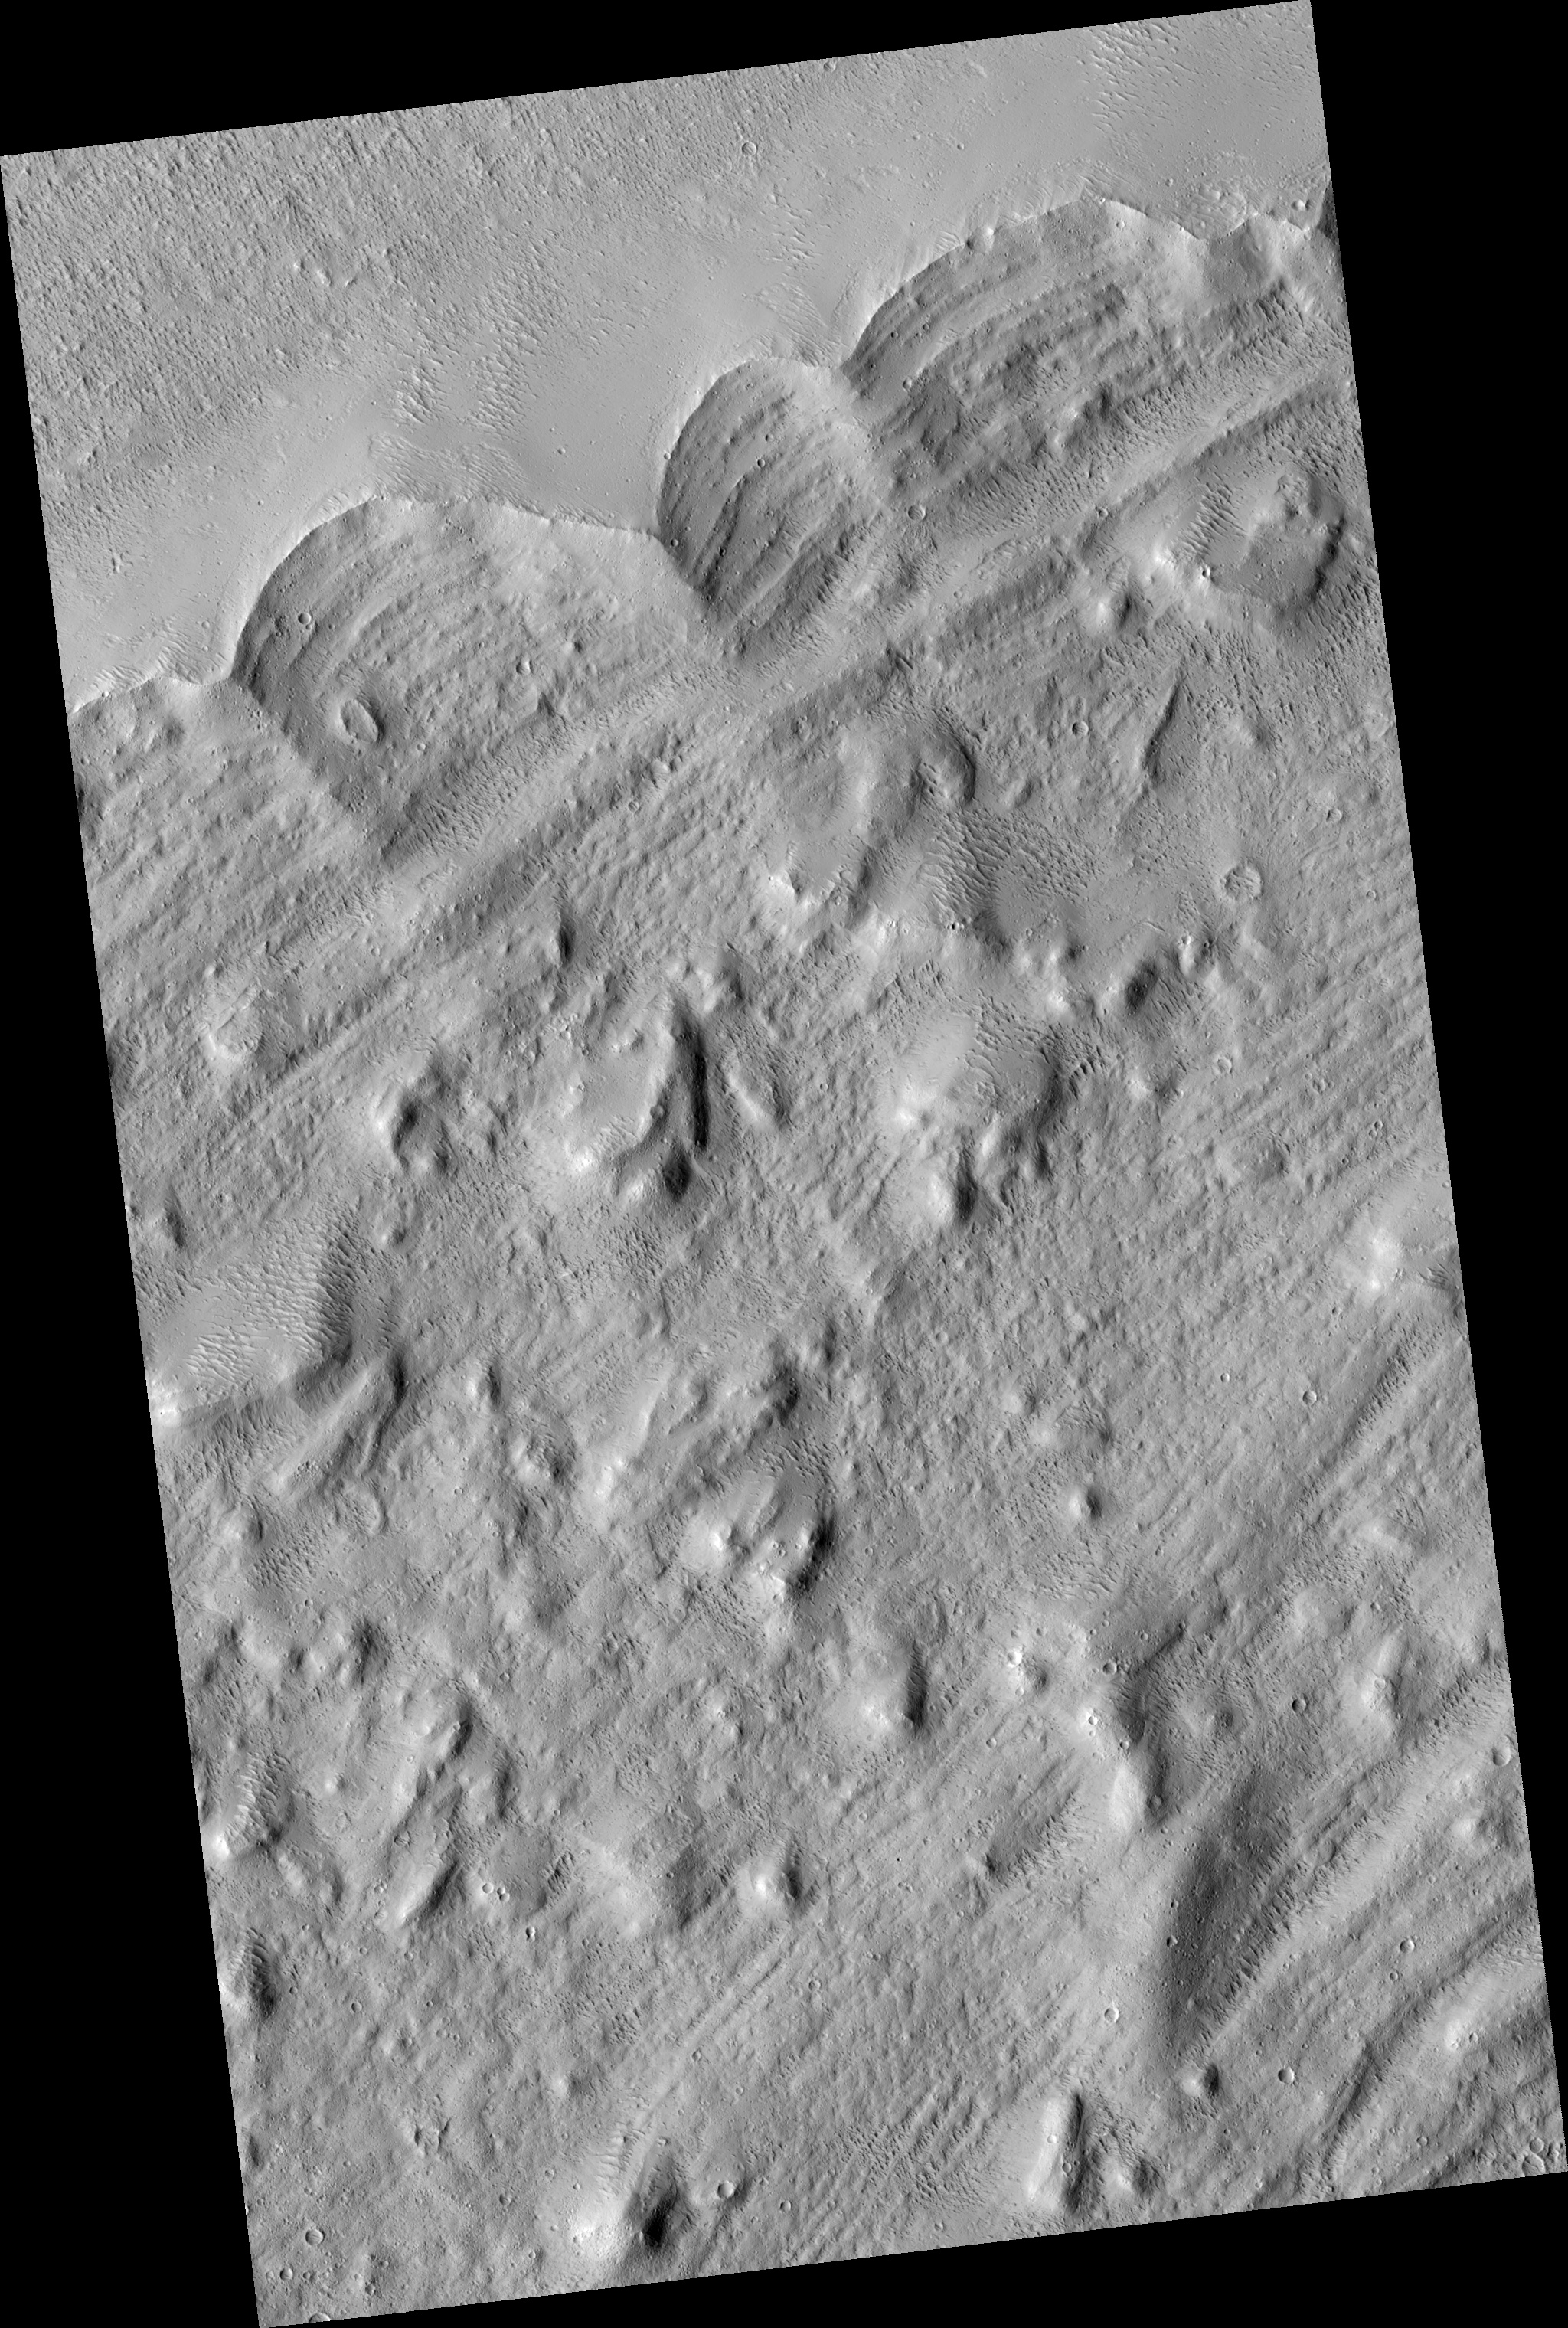

Edge of the Olympus Mons

Olympus Mons, the largest volcano in the Solar System, has a mysterious halo (aureole) of material on its western and northern sides. There have been many ideas about how this feature may have formed over the years, but the hypothesis that this is a giant landslide deposit has gained favor.

Many large volcanoes on the Earth collapse under their own weight, so it seems reasonable that Olympus Mons would do the same. The edge of the aureole is seen at the top (northern) part of the image (PSP_002184_2005).

It is interesting that the main part of the aureole seems sunk down compared to the edge. It is possible that the ridge along the outer margin of the aureole formed as the flow turned around after pushing uphill for a ways. Imagine a giant wave of rock pushing up onto the “beach” and then receding. It might leave a deposit like this.

Alternatively, glaciers push up a ramp of rock at their fronts. After they retreat, the ridge of rock is left at the furthest extent of the glacier. These are called “terminal moraines” by geologists. Many large volcanoes on the Earth collapse under their own weight, so it seems reasonable that Olympus Mons would do the same. The edge of the aureole is seen at the top (northern) part of the image.

Observation Toolbox
Acquisition date: 1 January 2007
Local Mars time: 3:36 PM
Degrees latitude (centered): 20.1°
Degrees longitude (East): 219.7°
Range to target site: 282.2 km (176.4 miles)
Original image scale range: 56.5 cm/pixel (with 2 x 2 binning) so objects ~169 cm across are resolved
Map-projected scale: 50 cm/pixel and north is up
Map-projection: EQUIRECTANGULAR
Emission angle: 2.8°
Phase angle: 51.7°
Solar incidence angle: 54°, with the Sun about 36° above the horizon
Solar longitude: 166.1°, Northern Summer

NASA’s Jet Propulsion Laboratory, a division of the California Institute of Technology in Pasadena, manages the Mars Reconnaissance Orbiter for NASA’s Science Mission Directorate, Washington. Lockheed Martin Space Systems, Denver, is the prime contractor for the project and built the spacecraft. The High Resolution Imaging Science Experiment is operated by the University of Arizona, Tucson, and the instrument was built by Ball Aerospace and Technology Corp., Boulder, Colo.

Credit: NASA/JPL/Univ. of Arizona